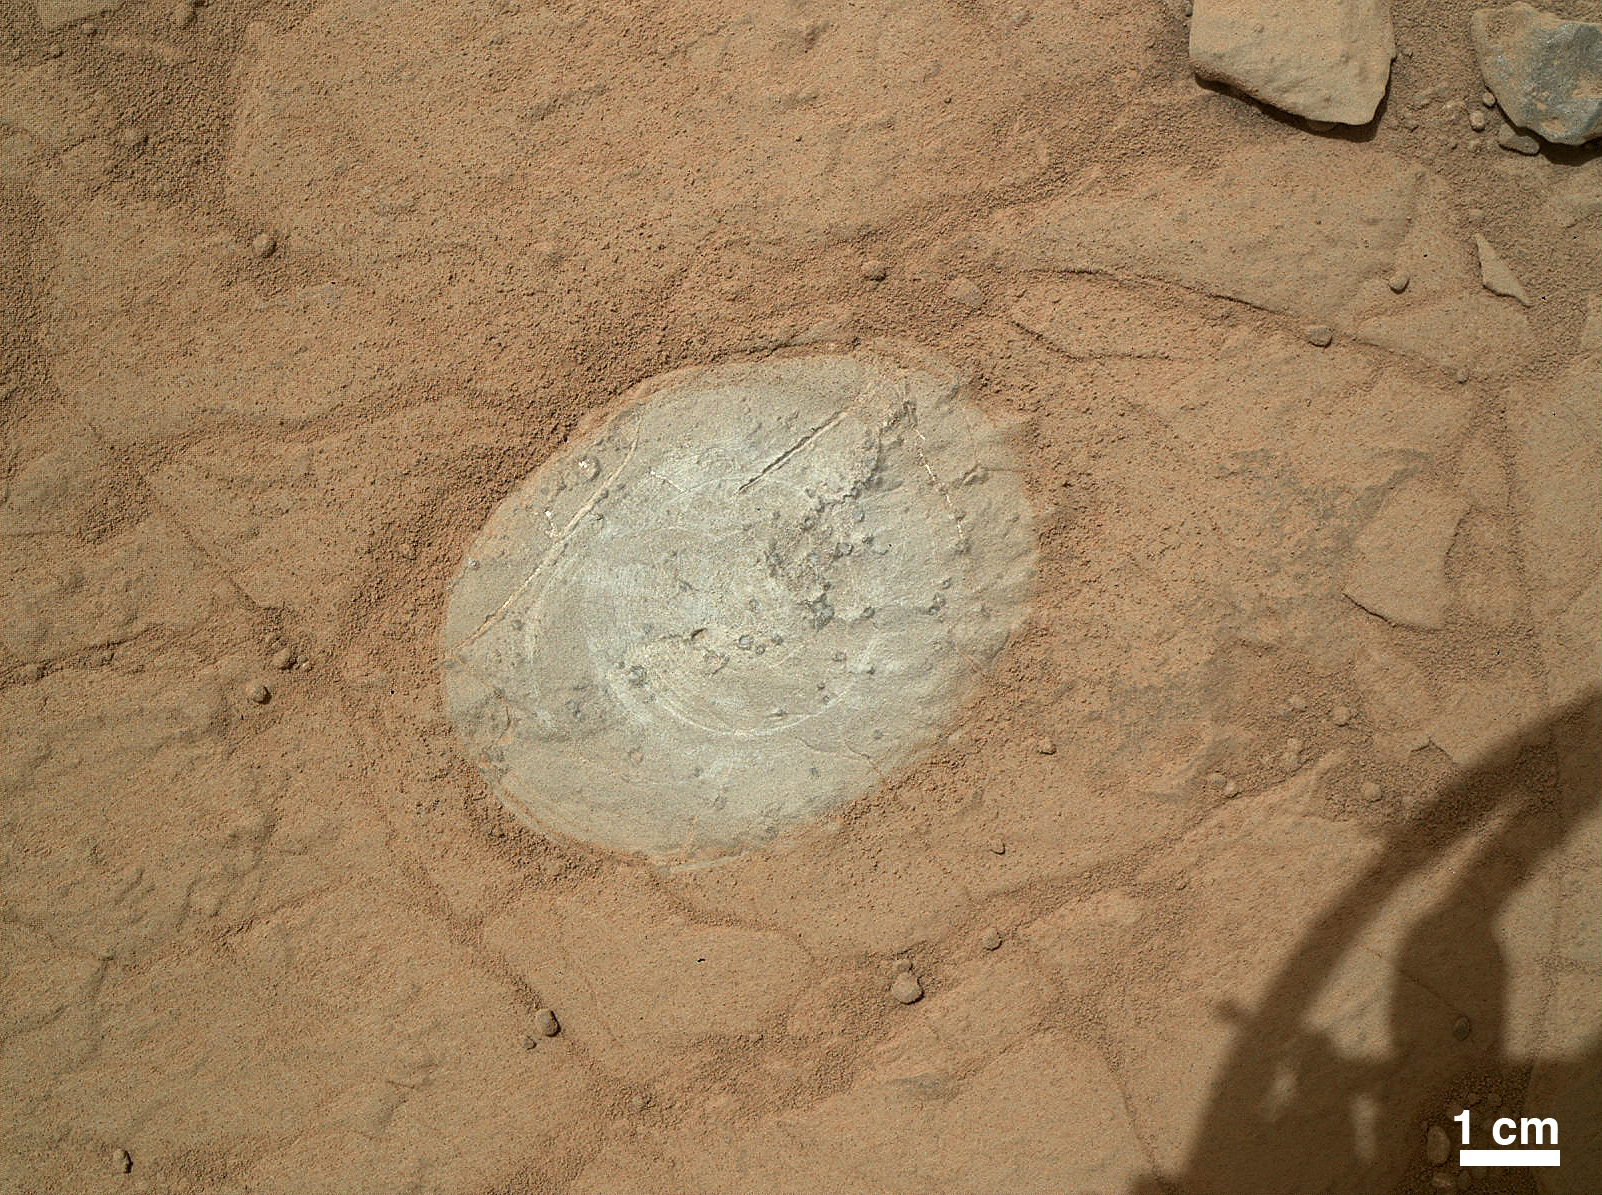

First Use of Mars Rover Curiosity’s Dust Removal Tool

This image from the Mars Hand Lens Imager (MAHLI) on NASA’s Mars rover Curiosity shows the patch of rock cleaned by the first use of the rover’s Dust Removal Tool (DRT).

The tool is a motorized, wire-bristle brush on the turret at the end of the rover’s arm. Its first use was on the 150th Martian day, or sol, of the mission (Jan. 6, 2013). MAHLI took this image from a distance of about 10 inches (25 centimeters) after the brushing was completed on this rock target called “Ekwir_1.” The patch of the rock from which dust has been brushed away is about 1.85 inches by 2.44 inches (47 millimeters by 62 millimeters). The scale bar at bottom right is 1 centimeter (0.39 inch).

A view of Curiosity’s turret at PIA15699 shows the DRT on the right side of the image and the MAHLI at the center.

Honeybee Robotics, New York, N.Y., built the DRT for Curiosity. Malin Space Science Systems, San Diego, built the MAHLI.

JPL, a division of the California Institute of Technology, Pasadena, manages the Mars Science Laboratory Project for NASA’s Science Mission Directorate, Washington. JPL designed and built the project’s Curiosity rover.

Credit: NASA/JPL-Caltech/MSSS